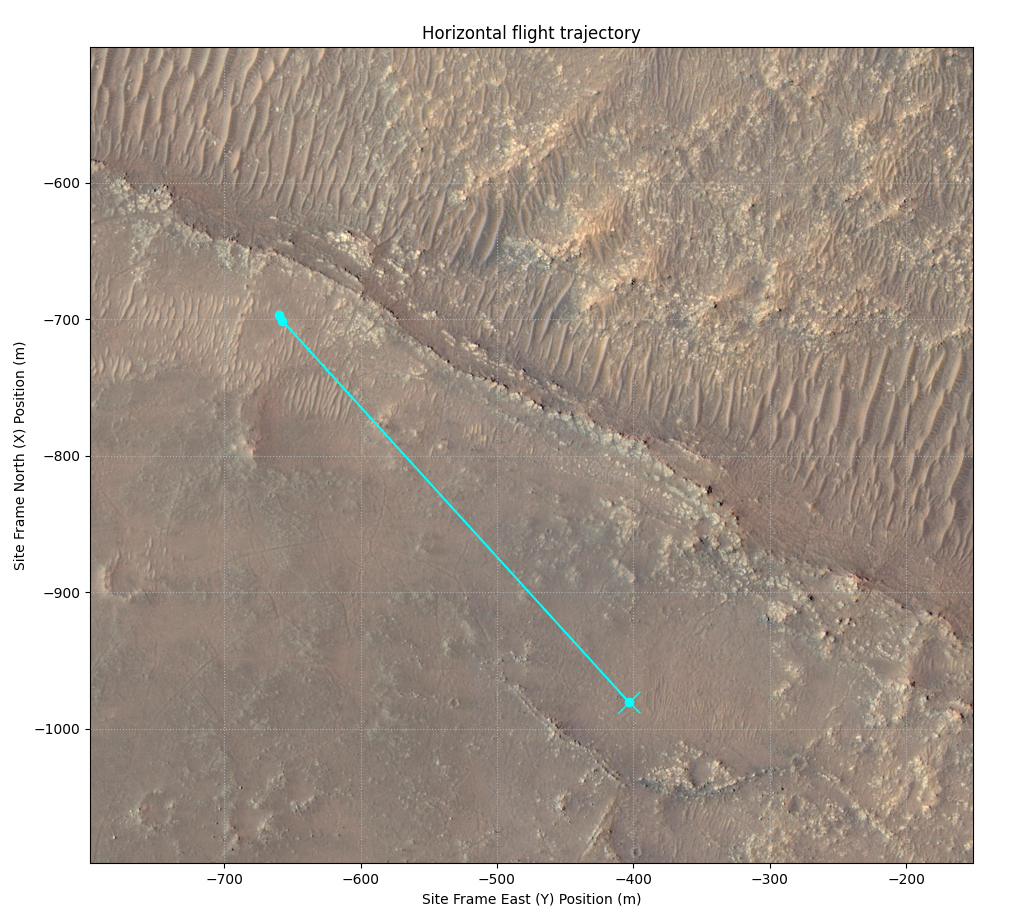

Ingenuity’s 11th Flight

This annotated image of Mars’ Jezero Crater depicts the ground track and waypoints of the Ingenuity Mars Helicopter’s planned 11th flight, scheduled to take place no earlier than Aug. 4, 2021. It was generated using terrain imaged by the HiRISE camera aboard NASA’s Mars Reconnaissance Orbiter. The goal of Flight 11 is to move Ingenuity to a new location where it can support the Perseverance rover by obtaining imagery of geologic features in the “South Seítah” area.

This graphic indicates the helicopter’s location at takeoff with a pale blue dot on the lower right; upper-left dots indicate its new landing site.

The University of Arizona, in Tucson, operates HiRISE, which was built by Ball Aerospace & Technologies Corp., in Boulder, Colorado. NASA’s Jet Propulsion Laboratory, a division of Caltech in Pasadena, California, manages the Mars Reconnaissance Orbiter Project for NASA’s Science Mission Directorate in Washington.

The Ingenuity Mars Helicopter was built by JPL, which also manages the technology demonstration project for NASA Headquarters. It is supported by NASA’s Science, Aeronautics Research, and Space Technology mission directorates. NASA’s Ames Research Center in California’s Silicon Valley, and NASA’s Langley Research Center in Hampton, Virginia, provided significant flight performance analysis and technical assistance during Ingenuity’s development. AeroVironment Inc., Qualcomm, and SolAero also provided design assistance and major vehicle components. Lockheed Martin Space designed and manufactured the Mars Helicopter Delivery System.

Credit: NASA/JPL-Caltech/University of Arizona